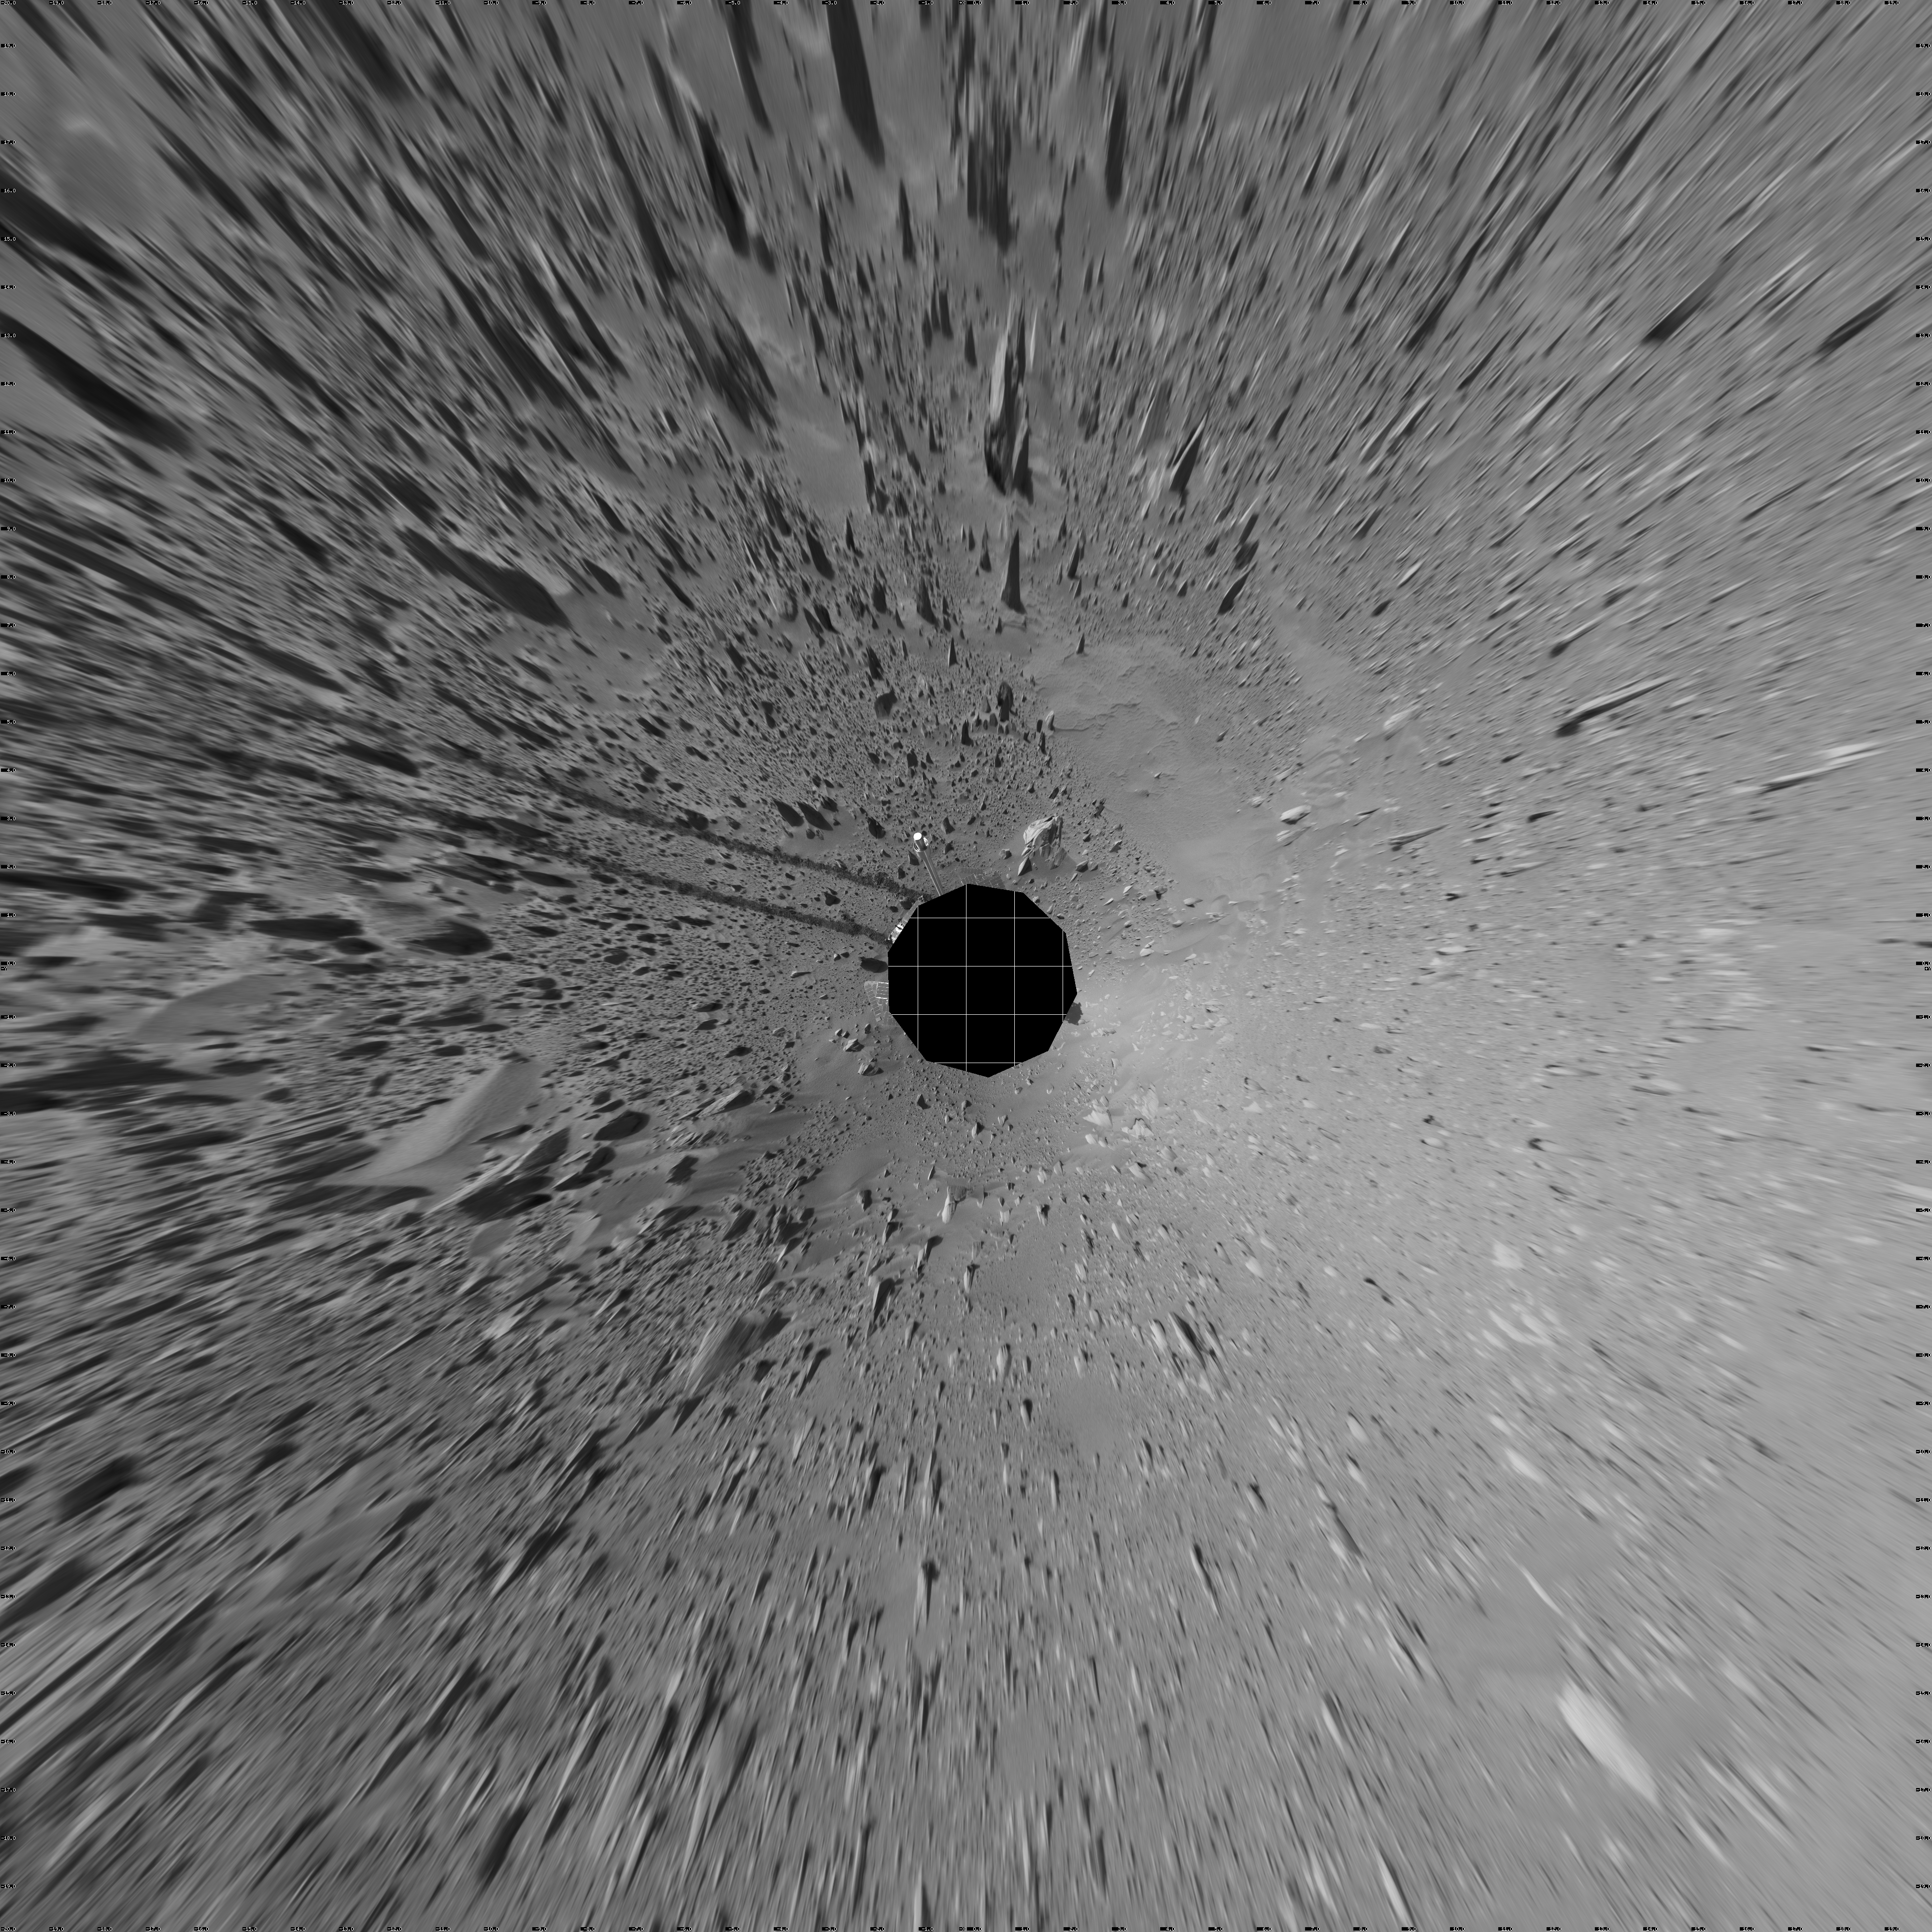

Spirit’s View on Sol 93 (vertical)

This vertical-projection mosaic was created from navigation camera images that NASA’s Mars Exploration Rover Spirit acquired on sol 93 (April 7, 2004). It reveals the martian view from Spirit’s position during the four-sol flight software update that began on sol 94.

Credit: NASA/JPL